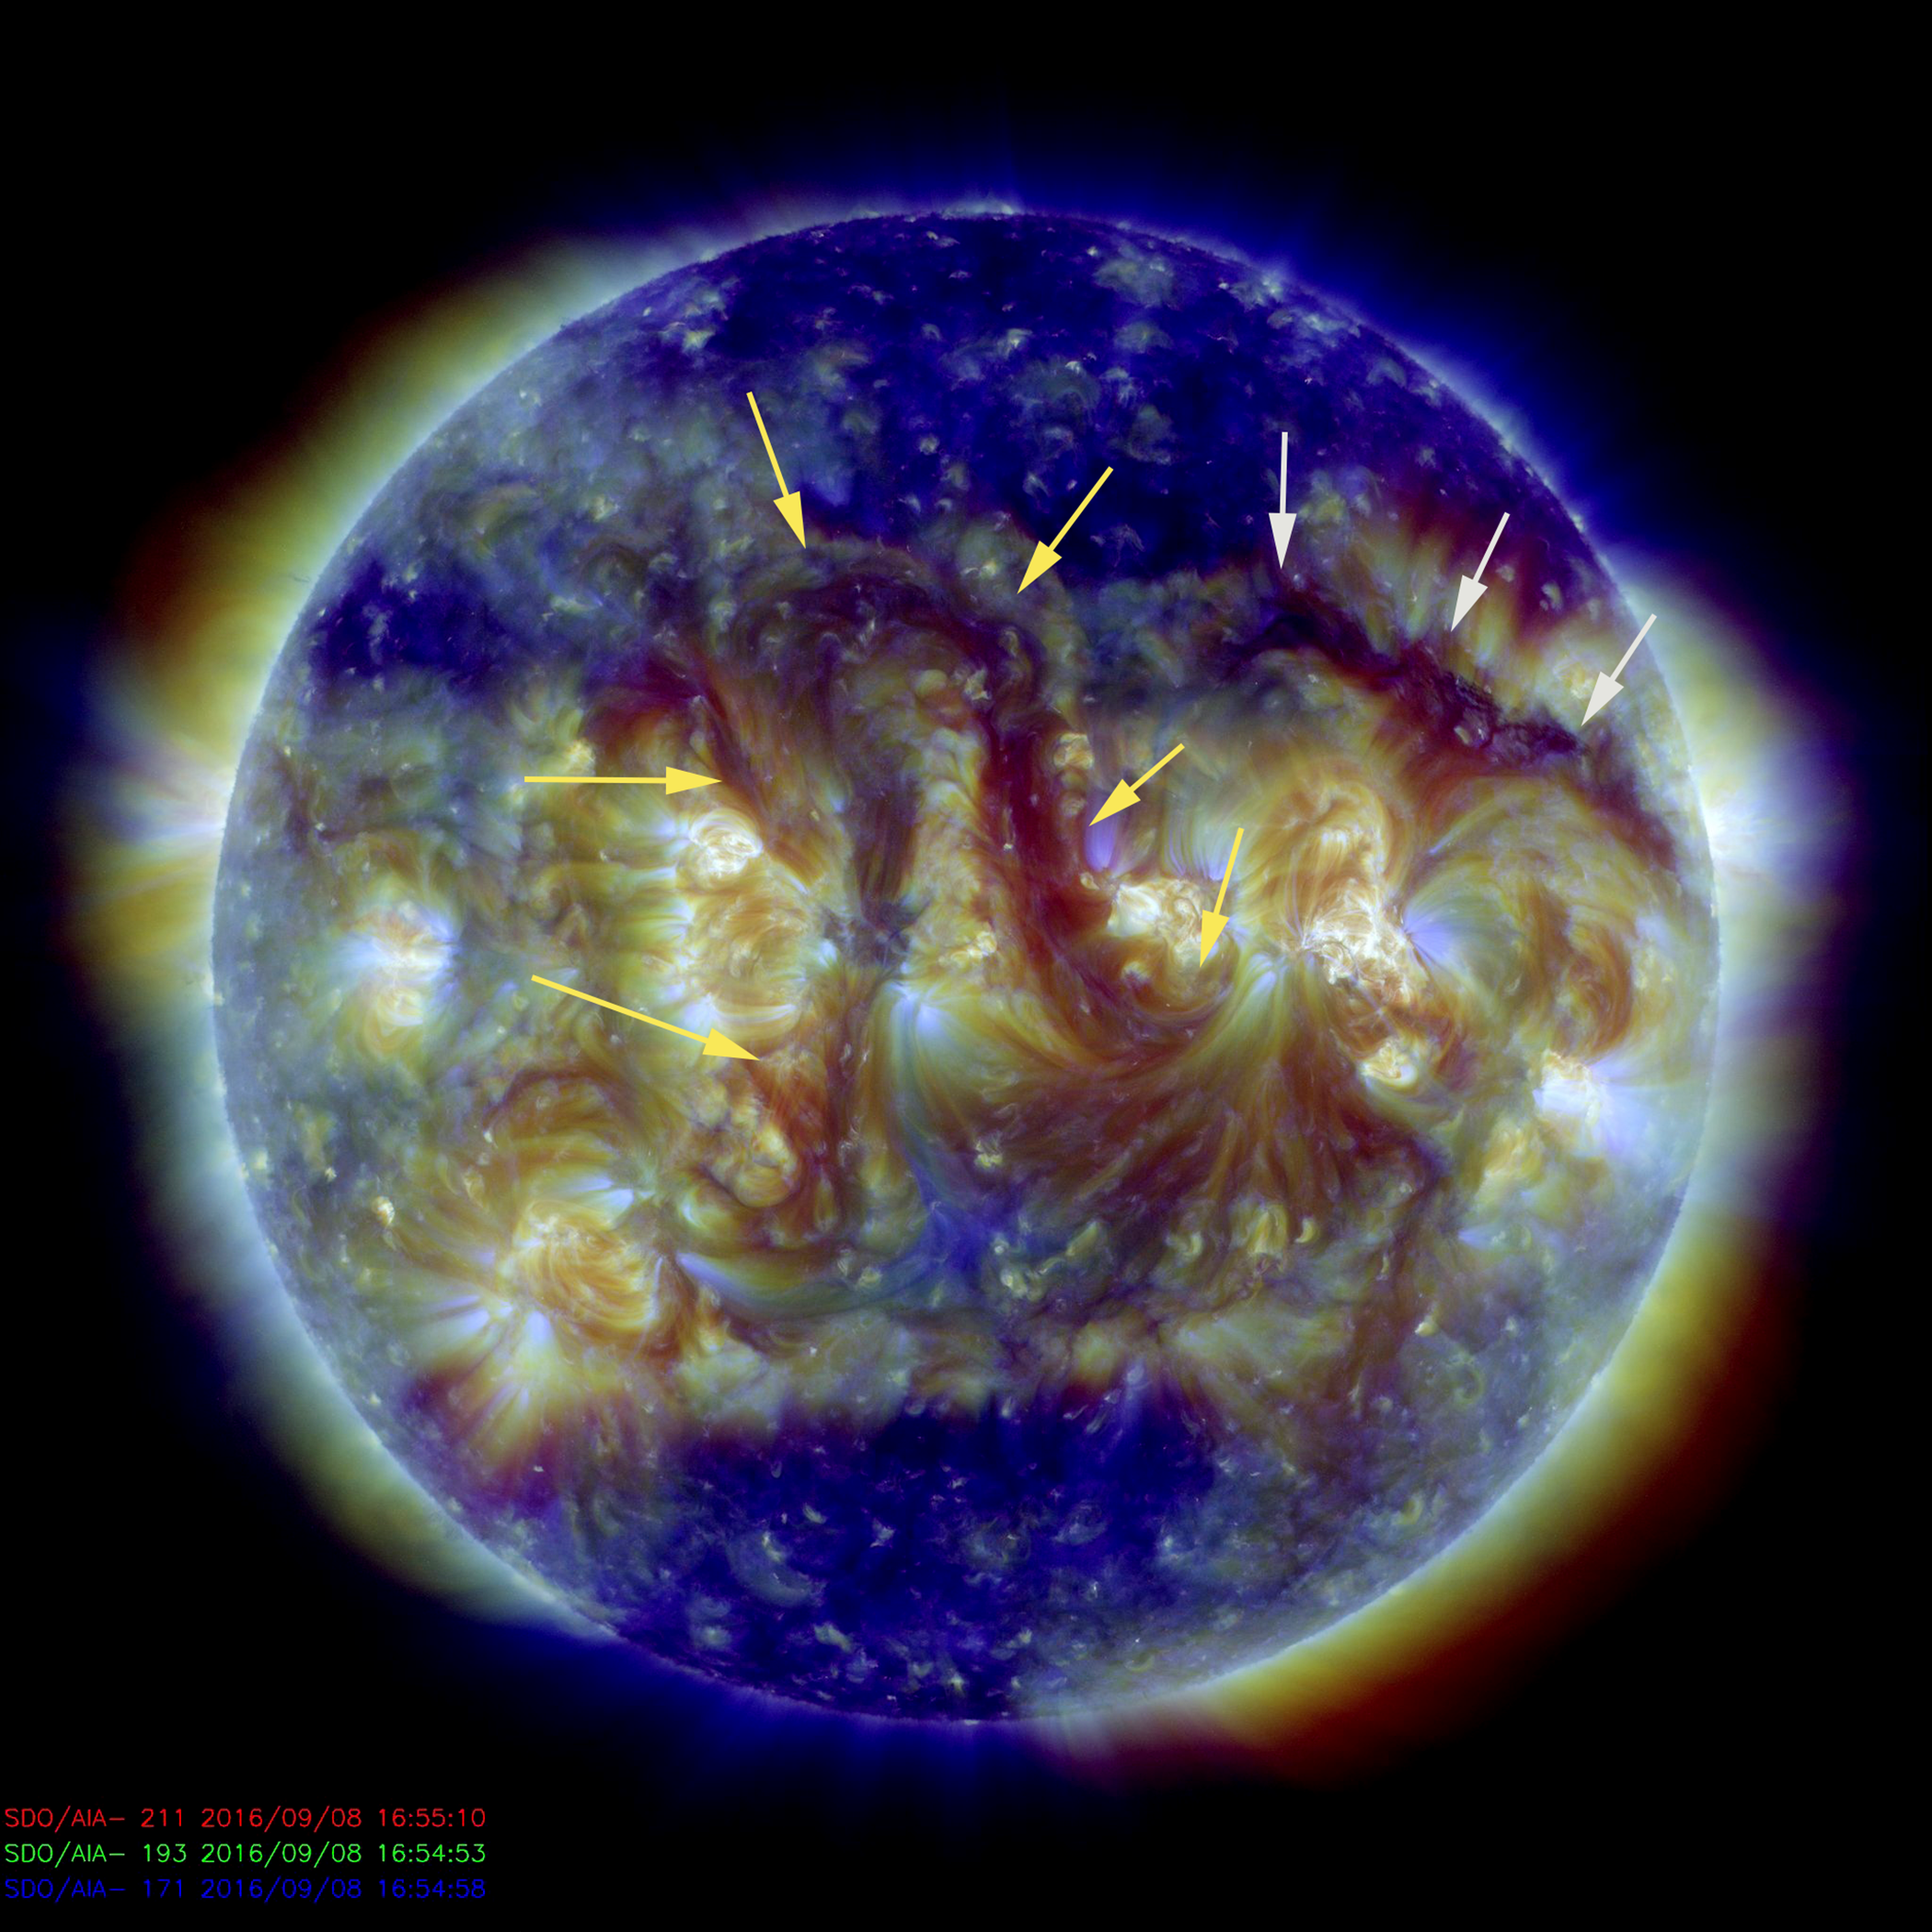

Two Long Filaments

The two most noteworthy features on the sun this week were a pair of elongated filaments (Sept. 8, 2016). The central one was twisted into the shape of an elaborate arch at the center of the sun (yellow arrows). If this were straightened out, it would extend just about across the entire sun, almost a million miles (1.6 million Km). The other, smaller filament, (white arrows) if made straight, might reach about half that distance. Still, pretty impressive. Filaments are elongated strands of plasma suspended above the sun by magnetic forces. They are notoriously unstable and often break apart within a few days. The image was made by combining three images in different wavelengths of extreme ultraviolet light

SDO is managed by NASA’s Goddard Space Flight Center, Greenbelt, Maryland, for NASA’s Science Mission Directorate, Washington. Its Atmosphere Imaging Assembly was built by the Lockheed Martin Solar Astrophysics Laboratory (LMSAL), Palo Alto, California.

Credit: NASA/GSFC/Solar Dynamics Observatory